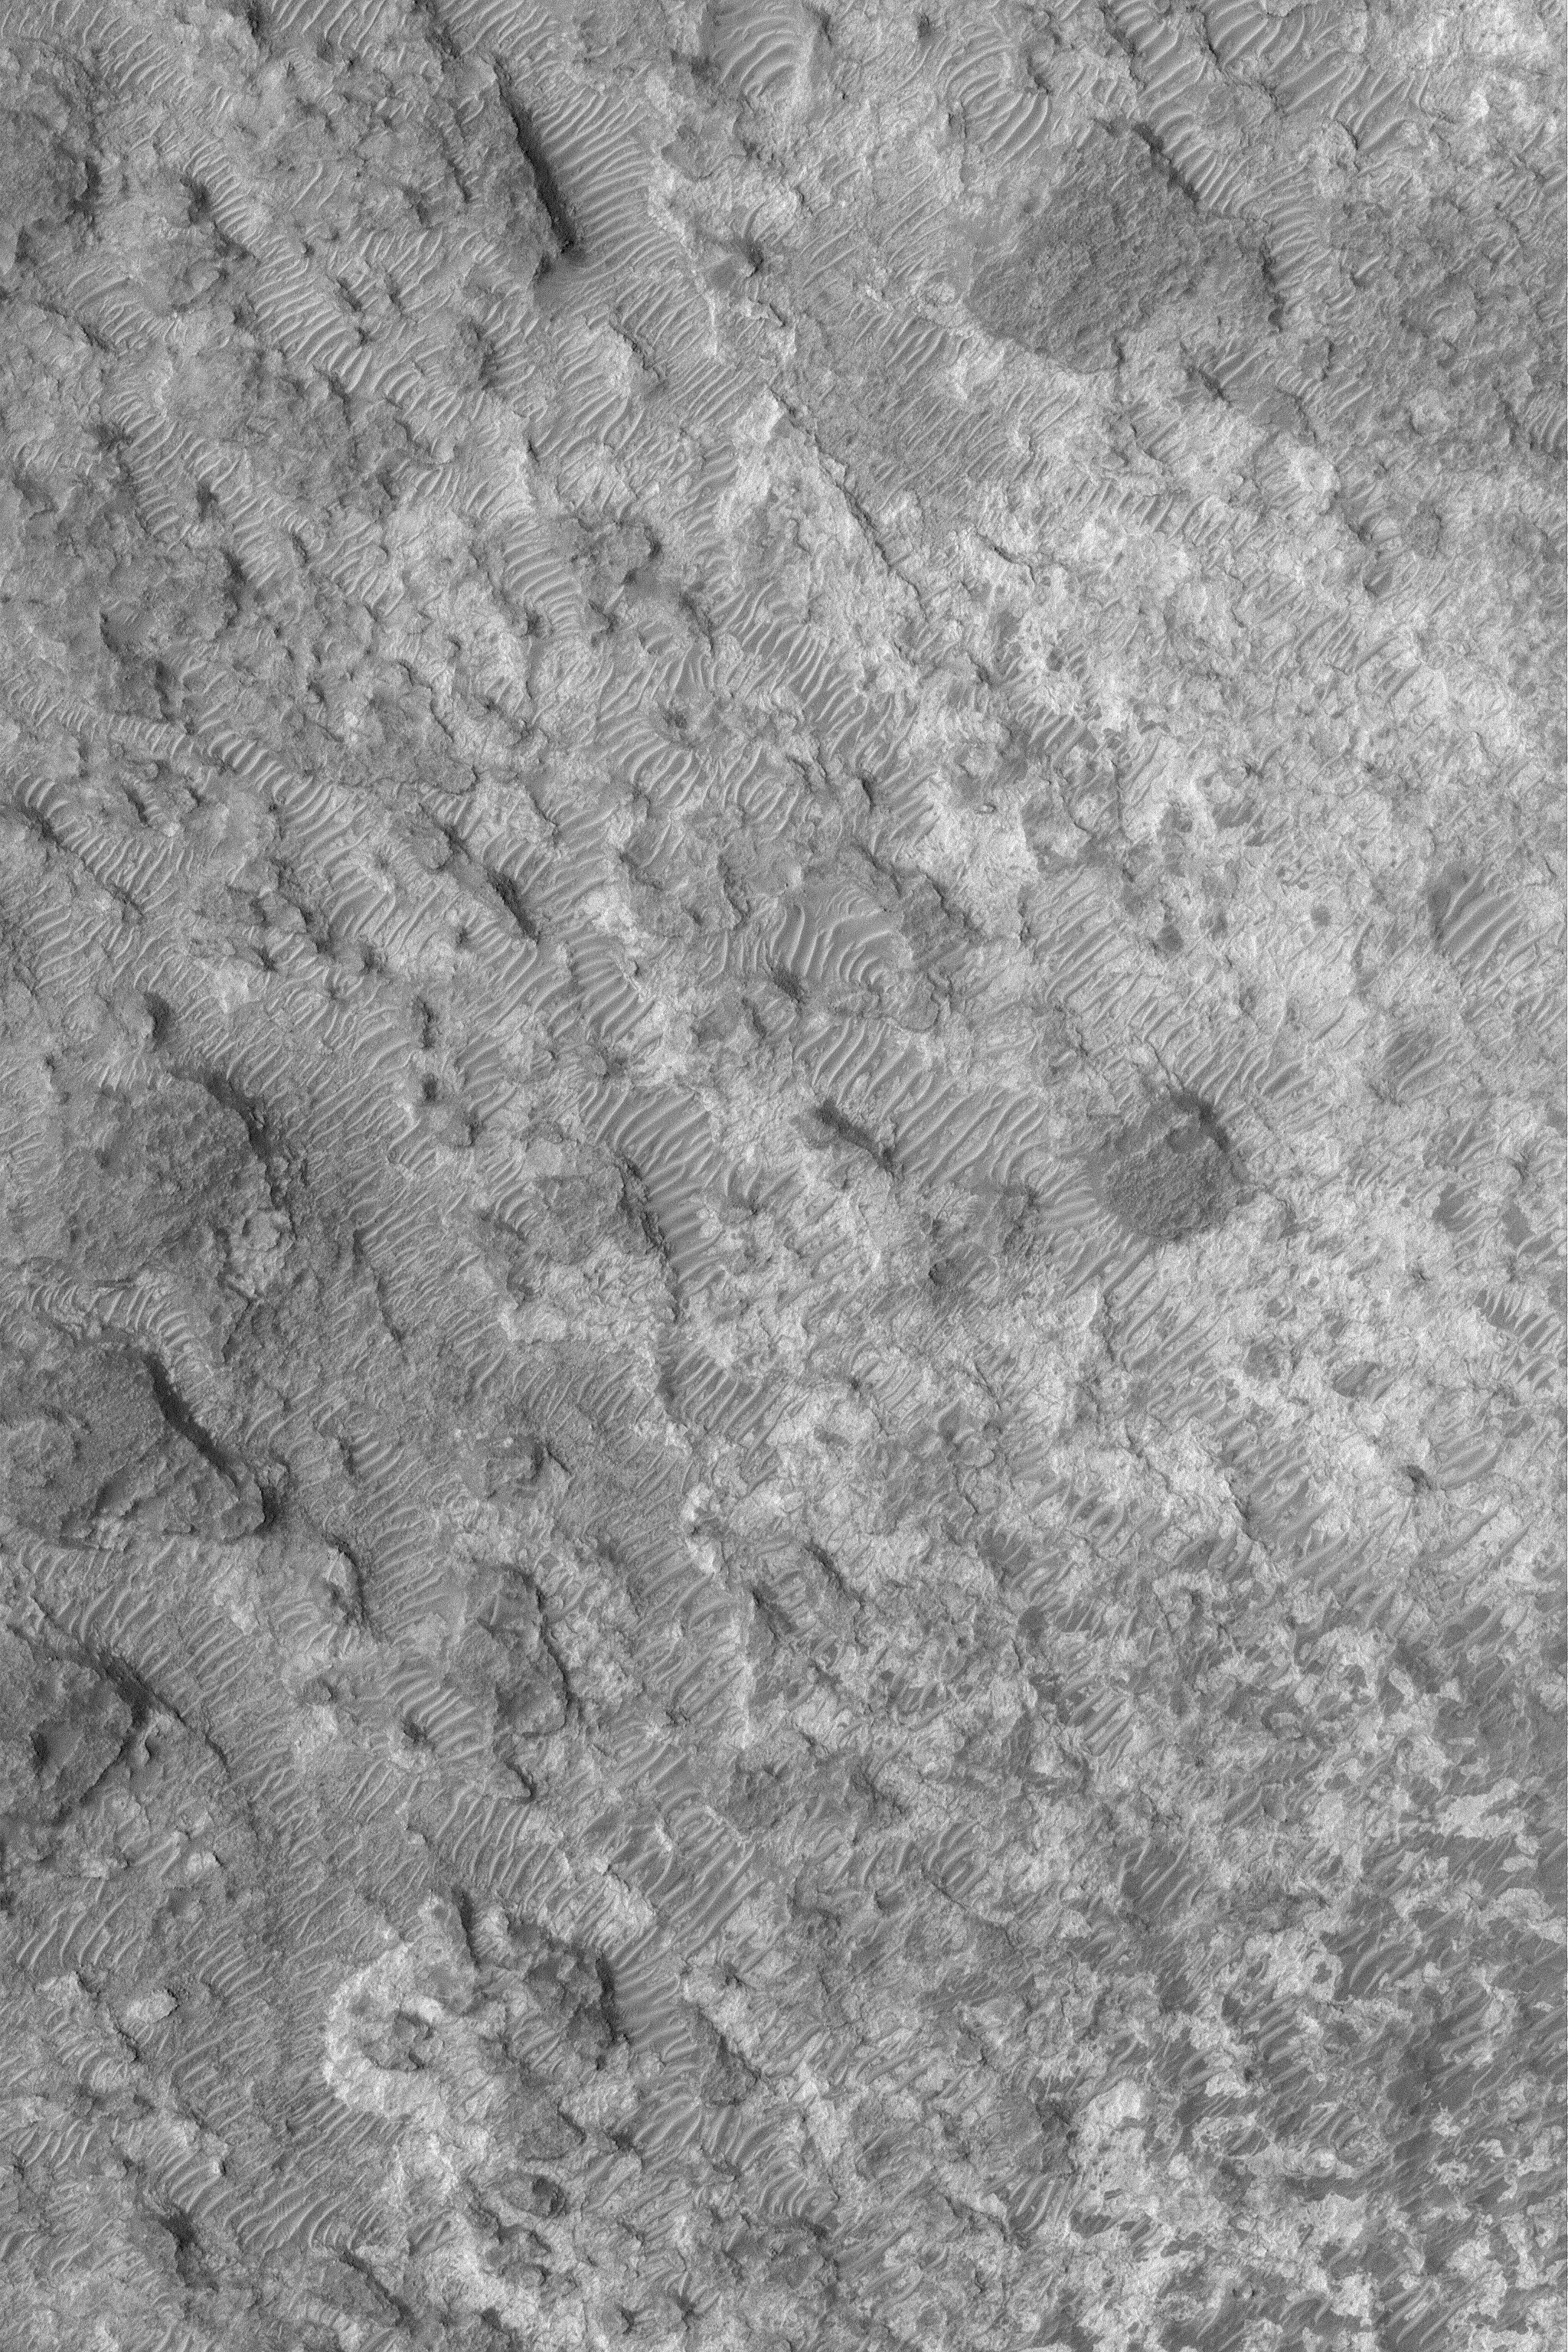

Stripped Crater Floor

10 February 2004
This full-resolution Mars Global Surveyor (MGS) Mars Orbiter Camera (MOC) image shows details on the floor of an ancient meteor crater in the northeastern part of Noachis Terra. After the crater formed, layers of material–perhaps sediment–were deposited in the crater. These materials became somewhat solidified, but later were eroded to form the patterns shown here. Many windblown ripples in the scene indicate the presence of coarse-grained sediment that was not completely stripped away by wind. The picture is located near 22.1°S, 307.0°W. Sunlight illuminates this scene from the left/upper left; the image covers an area 3 km (1.9 mi) wide.

Credit: NASA/JPL/Malin Space Science Systems